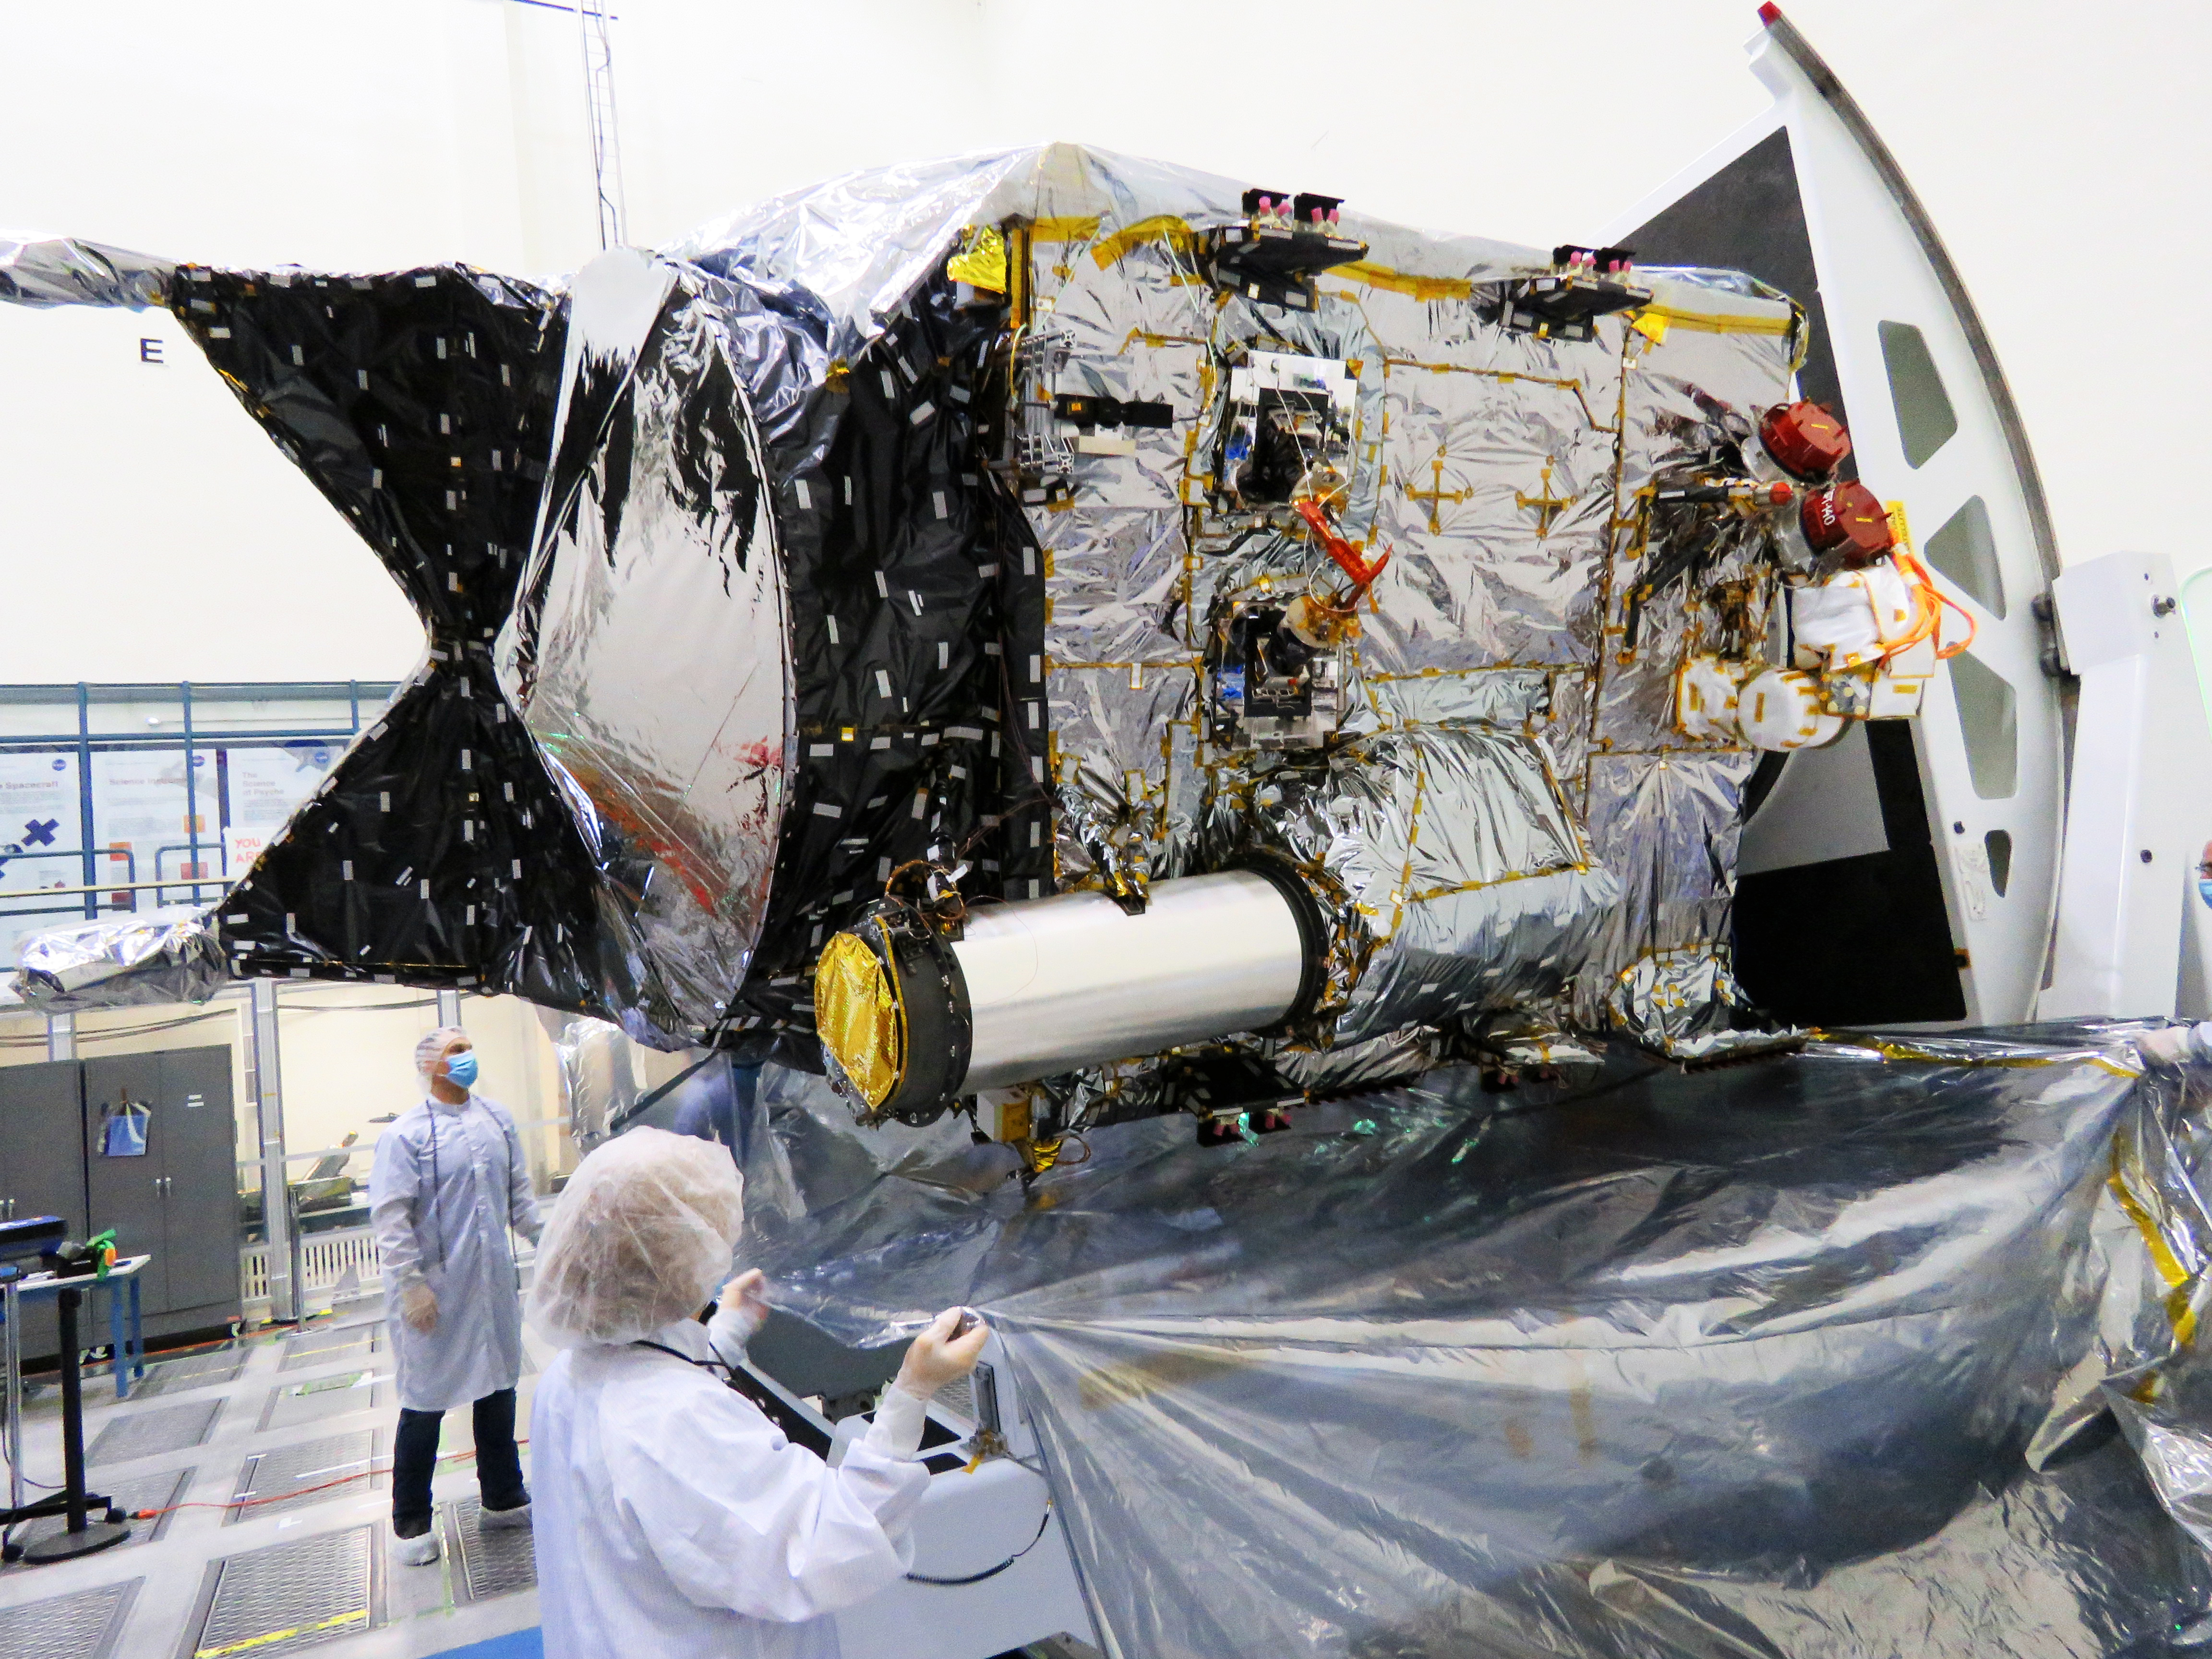

DSOC Flight Laser Transceiver Integrated with NASA’s Psyche Spacecraft

The Deep Space Optical Communications (DSOC) technology demonstration’s flight laser transceiver can be easily identified on NASA’s Psyche spacecraft, seen in this December 2021 photograph inside a clean room at the agency’s Jet Propulsion Laboratory in Southern California. DSOC’s tube-like gray/silver sunshade can be seen protruding from the side of the spacecraft. The bulge to which the sunshade is attached is DSOC’s transceiver, which consists of a near-infrared laser transmitter to send high-rate data to Earth and a sensitive photon-counting camera to receive ground-transmitted low-rate data.

The DSOC experiment is the agency’s first demonstration of optical communications beyond the Earth-Moon system. DSOC is a system that consists of this flight laser transceiver, a ground laser transmitter, and a ground laser receiver. New advanced technologies have been implemented in each of these elements. The transceiver will “piggyback” on NASA’s Psyche spacecraft when it launches in August 2022 to the metal-rich asteroid of the same name. The DSOC technology demonstration will begin shortly after launch and continue as the spacecraft travels from Earth to its gravity-assist flyby of Mars.

JPL, a division of Caltech in Pasadena, California, manages the project for the Technology Demonstration Missions program within NASA’s Space Technology Mission Directorate, and the Space Communications and Navigation (ScaN) program within the agency’s Space Operations Mission Directorate.

Credit: NASA/JPL-Caltech